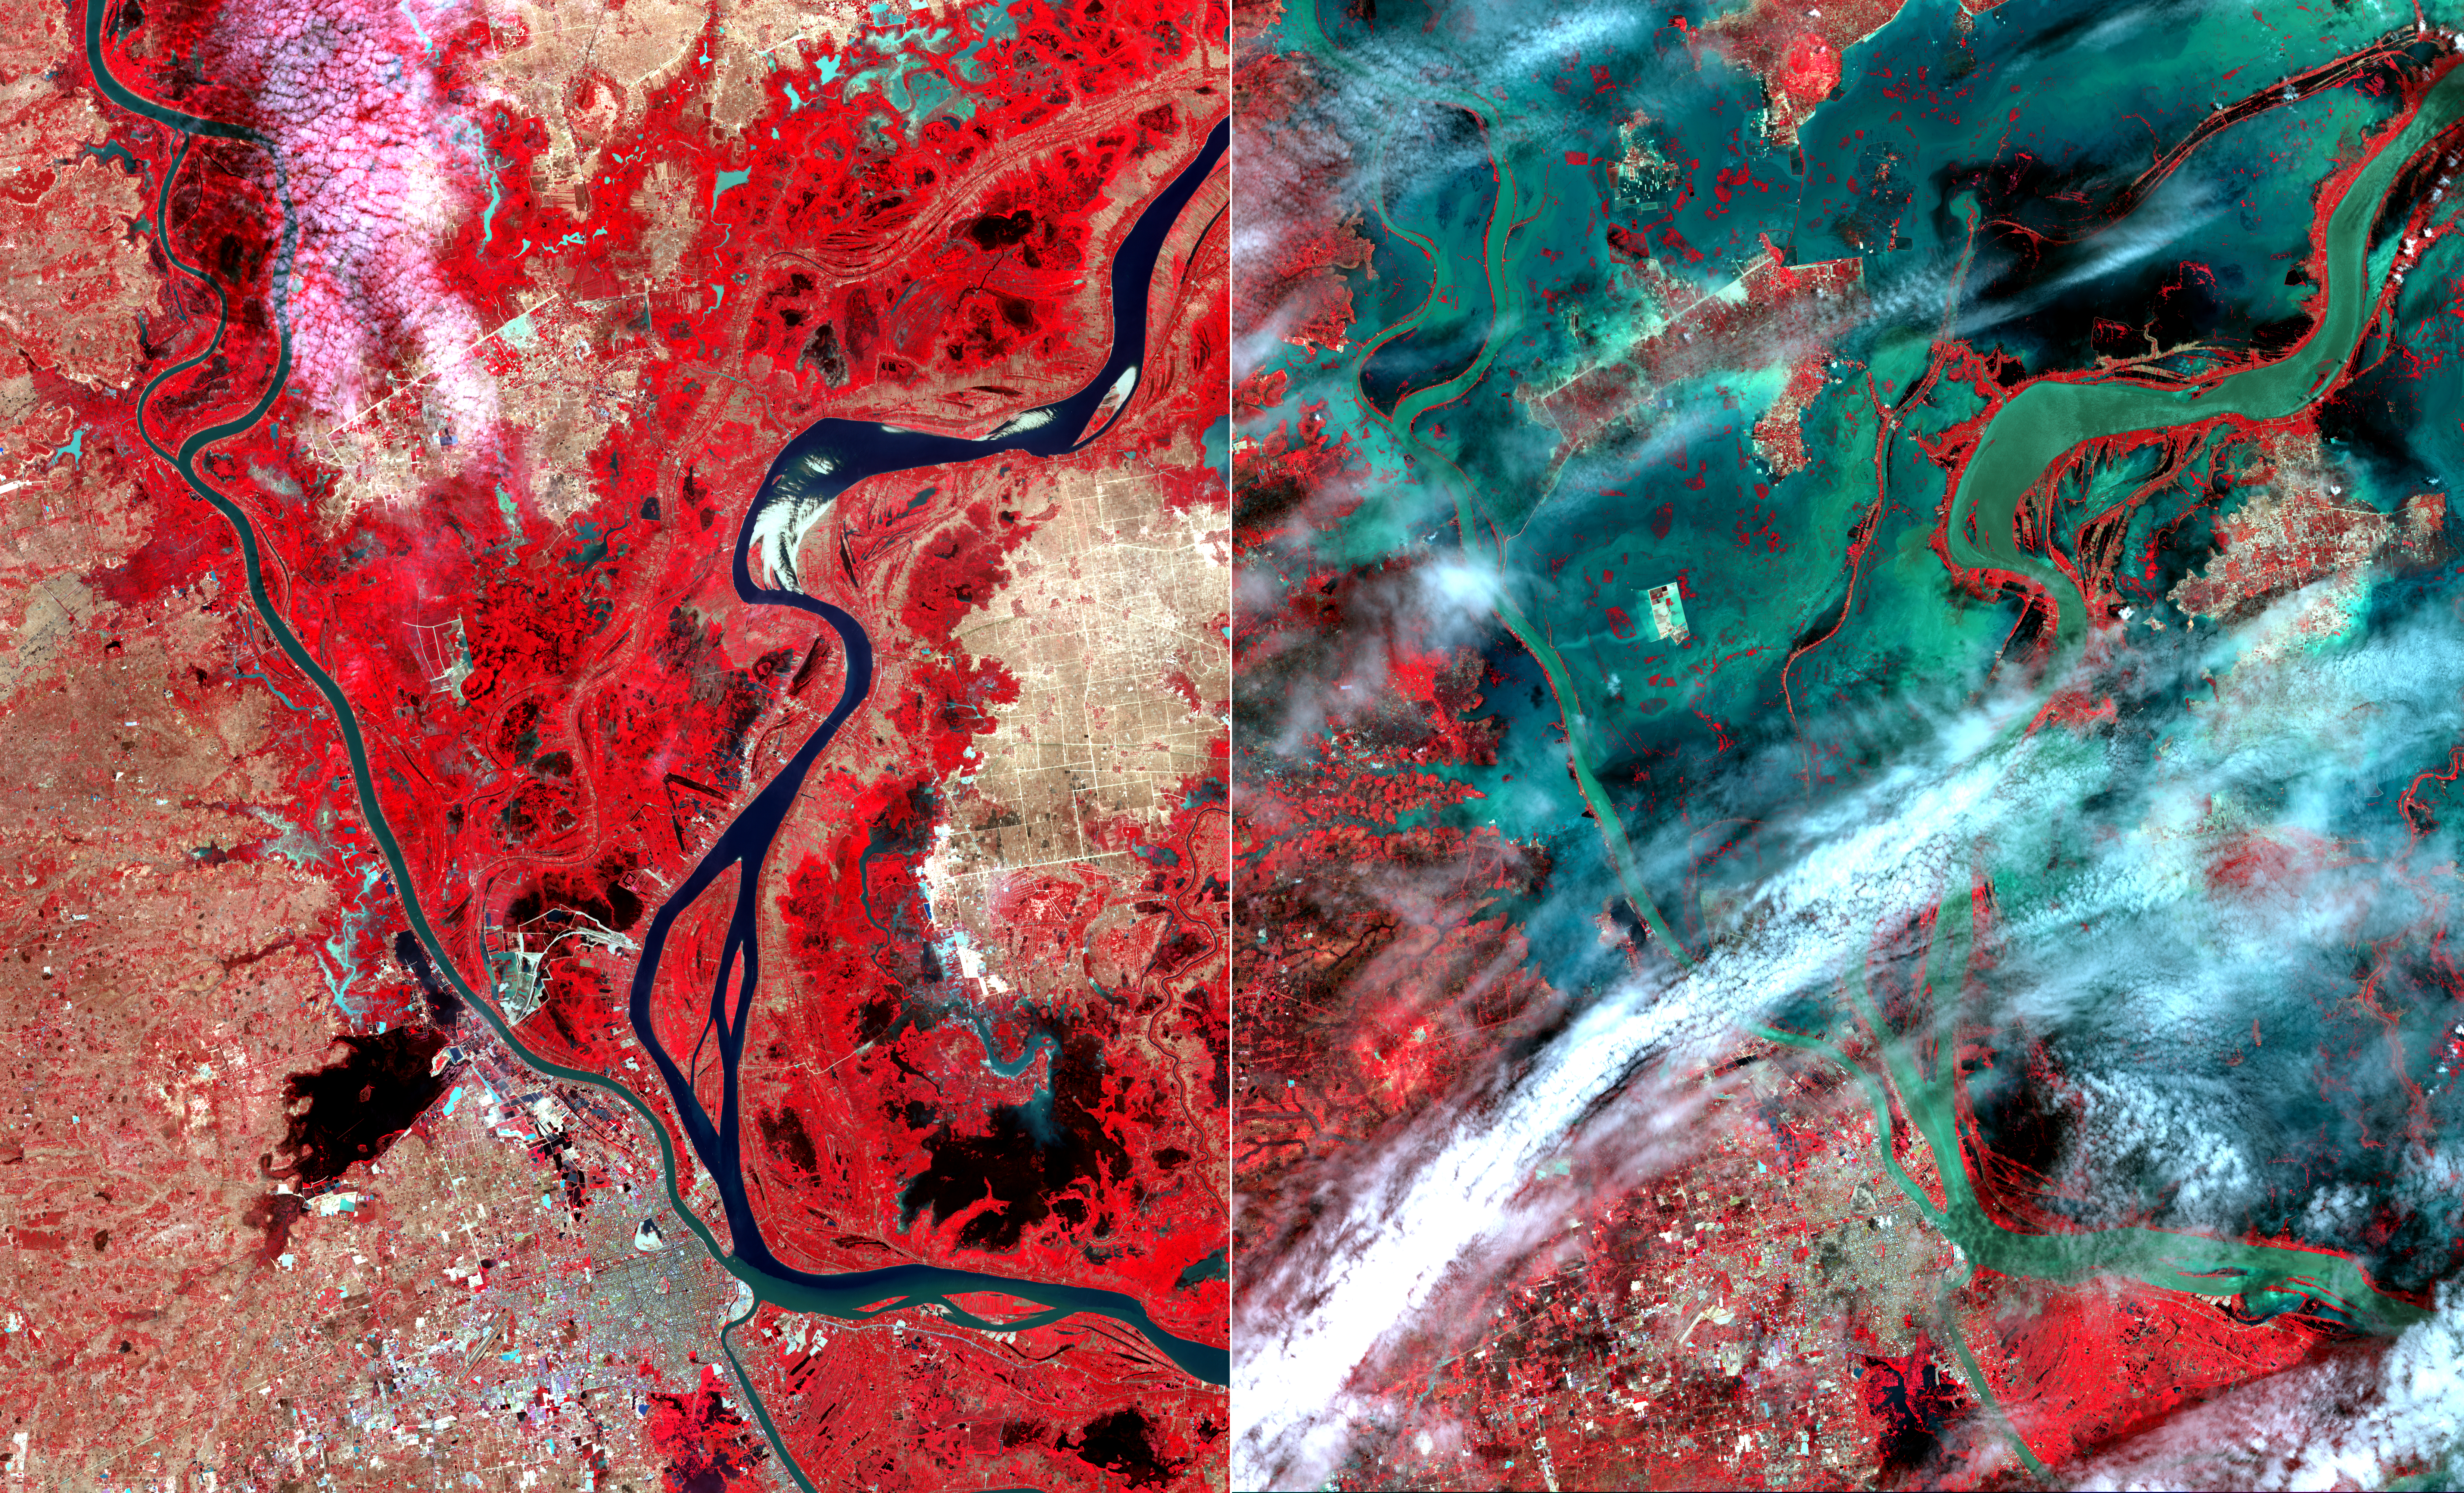

NASA Spacecraft Images Cambodian Flooding

In mid-August 2011, unusually heavy rains over the upper Mekong River in Laos and Thailand led to severe flooding in Cambodia. According to the Phnom Penh Post, thousands of people had been left homeless from rising flood waters. These two images from the Advanced Spaceborne Thermal Emission and Reflection Radiometer (ASTER) instrument on NASA’s Terra spacecraft show the city of Phnom Penh at the bottom center of the image. Vegetation is displayed in red, bare ground is light brown, and water is black or dark green where it is relatively clear, and green-blue where it carries large amounts of sediment. The images cover an area of 34.4 by 39 miles (55.5 by 63 kilometers), were acquired on January 28 and August 24, 2011, and are located near 11.7 degrees north latitude, 104.9 degrees east longitude.

With its 14 spectral bands from the visible to the thermal infrared wavelength region and its high spatial resolution of 15 to 90 meters (about 50 to 300 feet), ASTER images Earth to map and monitor the changing surface of our planet. ASTER is one of five Earth-observing instruments launched Dec. 18, 1999, on Terra. The instrument was built by Japan’s Ministry of Economy, Trade and Industry. A joint U.S./Japan science team is responsible for validation and calibration of the instrument and data products.

The broad spectral coverage and high spectral resolution of ASTER provides scientists in numerous disciplines with critical information for surface mapping and monitoring of dynamic conditions and temporal change. Example applications are: monitoring glacial advances and retreats; monitoring potentially active volcanoes; identifying crop stress; determining cloud morphology and physical properties; wetlands evaluation; thermal pollution monitoring; coral reef degradation; surface temperature mapping of soils and geology; and measuring surface heat balance.

The U.S. science team is located at NASA’s Jet Propulsion Laboratory, Pasadena, Calif. The Terra mission is part of NASA’s Science Mission Directorate, Washington, D.C.

Credit: NASA/GSFC/METI/ERSDAC/JAROS, and U.S./Japan ASTER Science Team